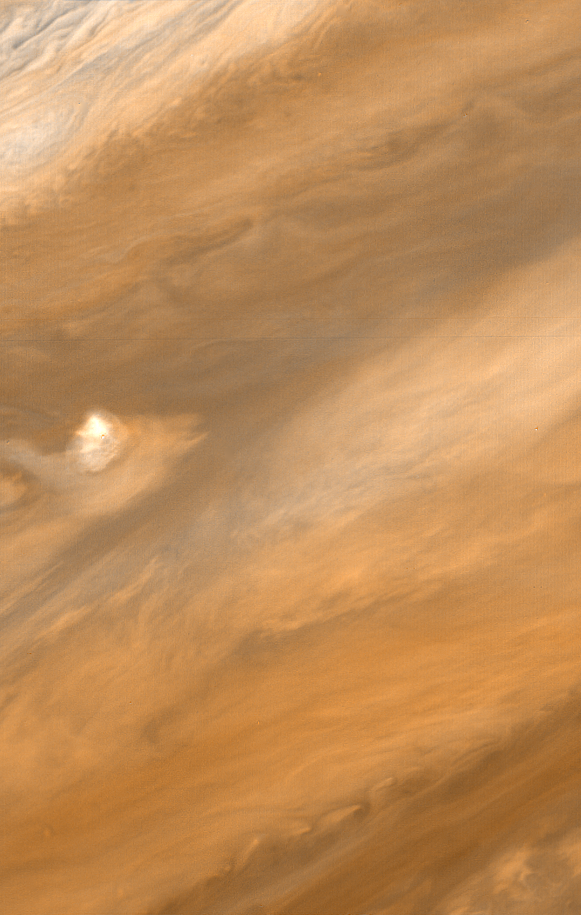

Jupiter Plume

Reconstruction of a plume on Jupiter, photographed on March 1, 1979 by NASA’s Voyager 1 spacecraft. JPL manages and controls the Voyager project for NASA s Office of Space Science.

Credit: NASA/JPL